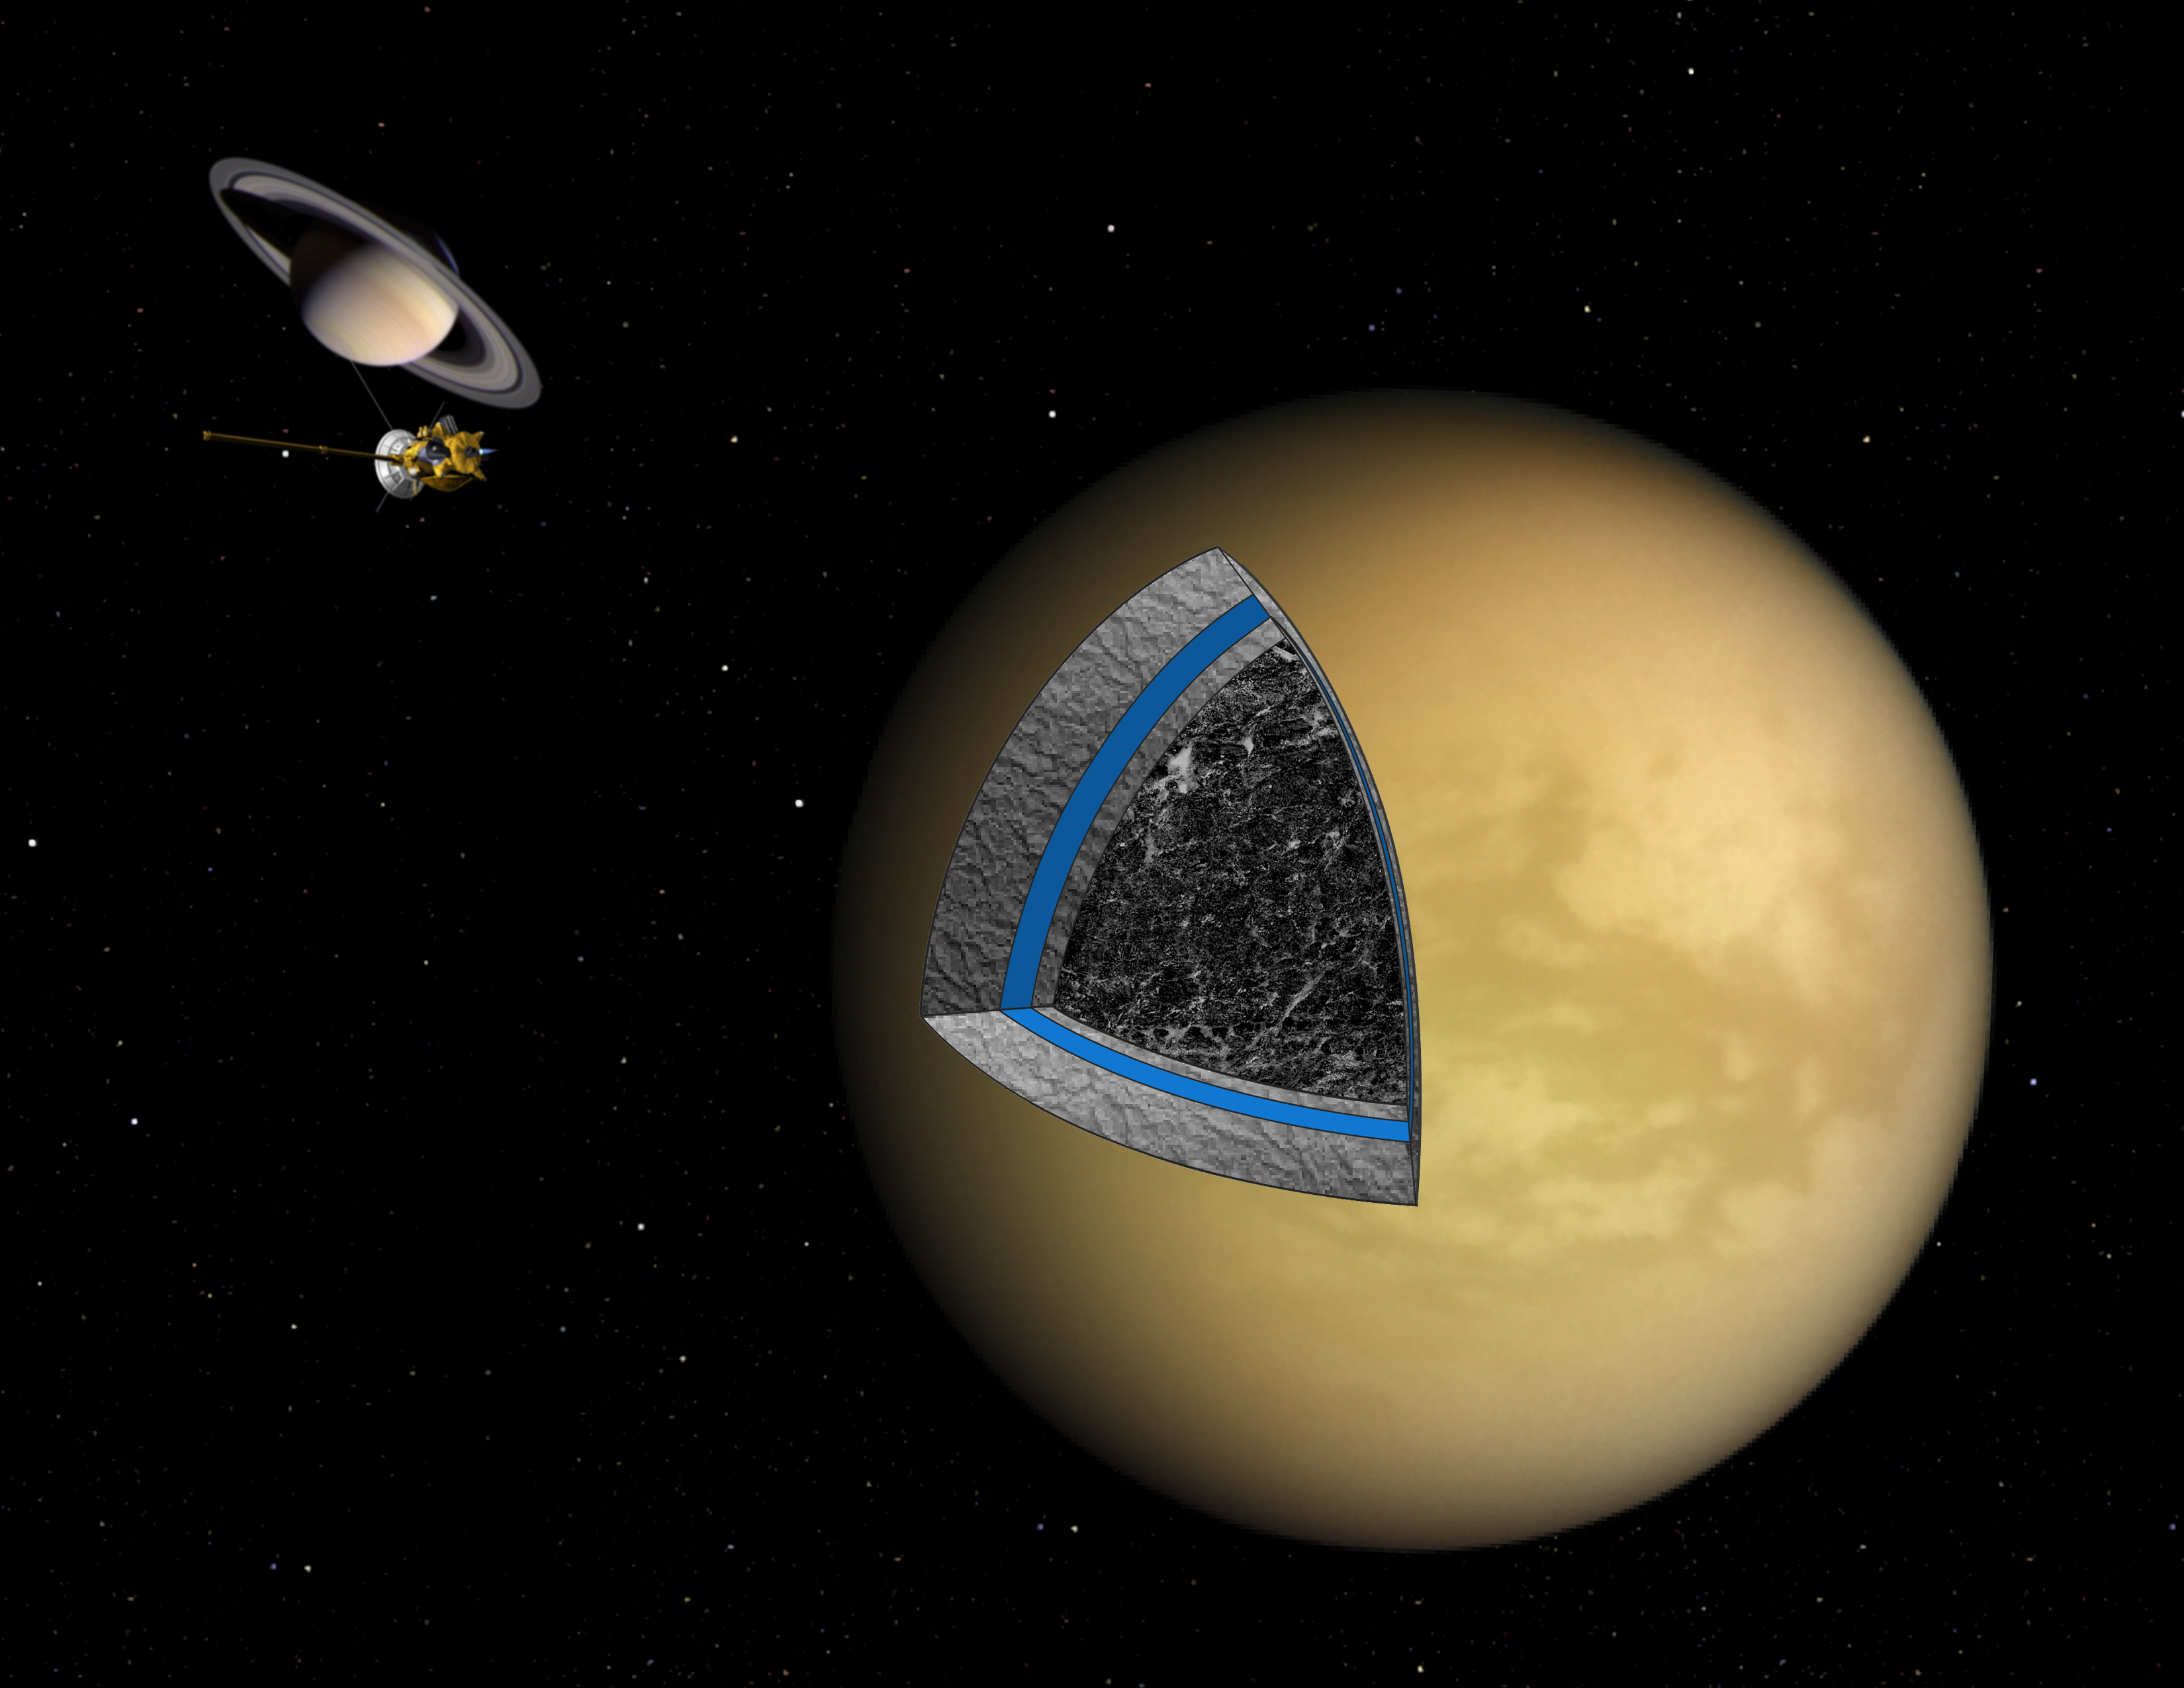

Titan’s Cool and Sluggish Interior (Artist’s Concept)

This artist’s illustration shows the likely interior structure of Saturn’s moon Titan deduced from gravity field data collected by NASA’s Cassini spacecraft. The investigation by Cassini’s radio science team suggests that Titan’s interior is a cool mix of ice studded with rock, though the outermost 500 kilometers (300 miles) appear to be ice essentially devoid of any rock. Many planets and moons, including the Earth, evolve into a body with a clearly distinct rocky core. This radio science investigation suggests Titan’s interior, cool and sluggish, failed to allow the interior to separate into completely differentiated layers of ice and rock.

In addition to the hazy surface of Titan (yellow), the layers in the cutaway show an ice layer starting near the surface (light gray), an internal ocean hypothesized from other Cassini data (blue), another layer of ice (light gray) and the mix of rock and ice in the interior (dark gray). In the background are the Cassini spacecraft and Saturn, not to scale.

The Cassini-Huygens mission is a cooperative project of NASA, the European Space Agency and the Italian Space Agency. JPL, a division of Caltech, manages the project for NASA’s Science Mission Directorate in Washington. The Cassini orbiter was designed, developed and assembled at JPL. Cassini’s radio science subsystem has been jointly developed by NASA and the Italian Space Agency.

Credit: NASA/JPL